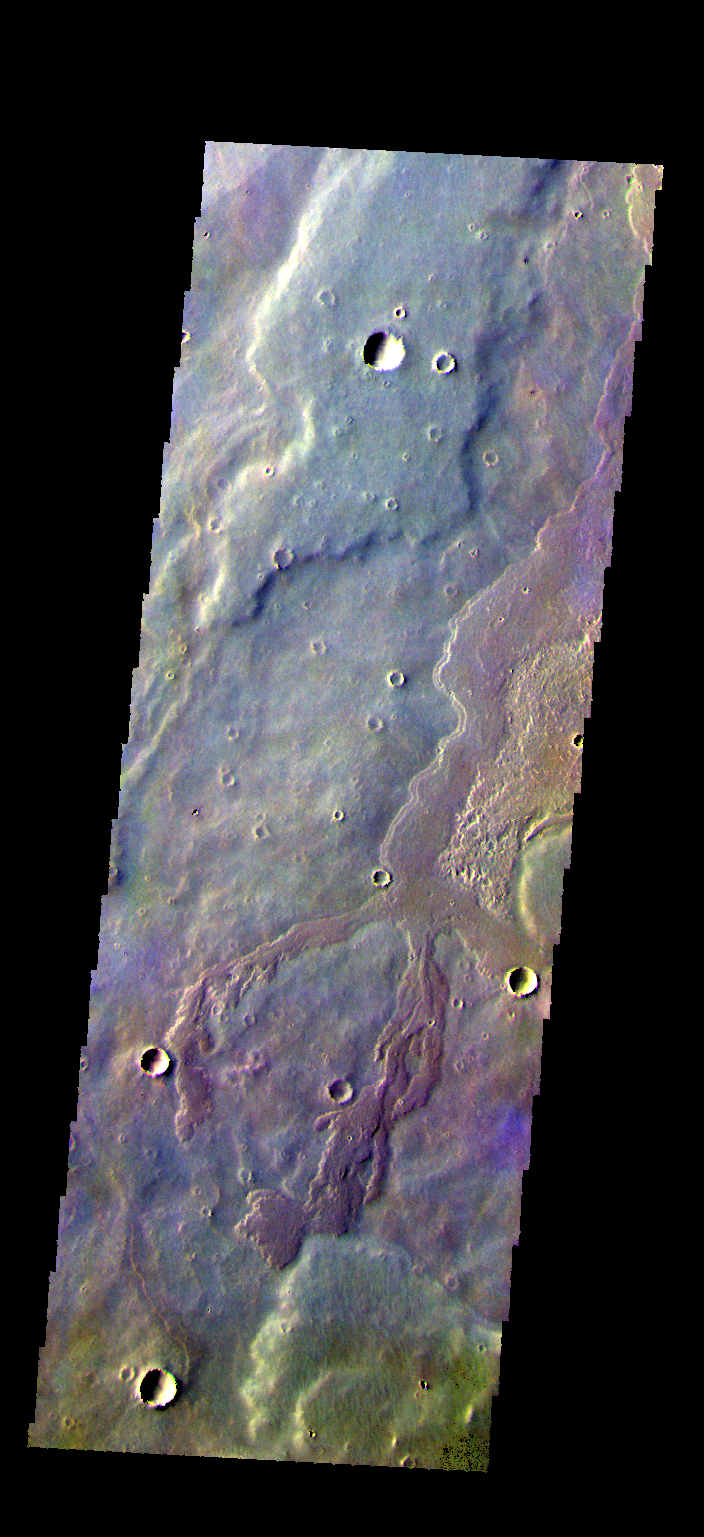

Daedalia Planum – False Color

The THEMIS VIS camera contains 5 filters. The data from different filters can be combined in multiple ways to create a false color image. These false color images may reveal subtle variations of the surface not easily identified in a single band image. Today’s false color image shows a small portion of Daedalia Planum.

Credit: NASA/JPL-Caltech/ASU